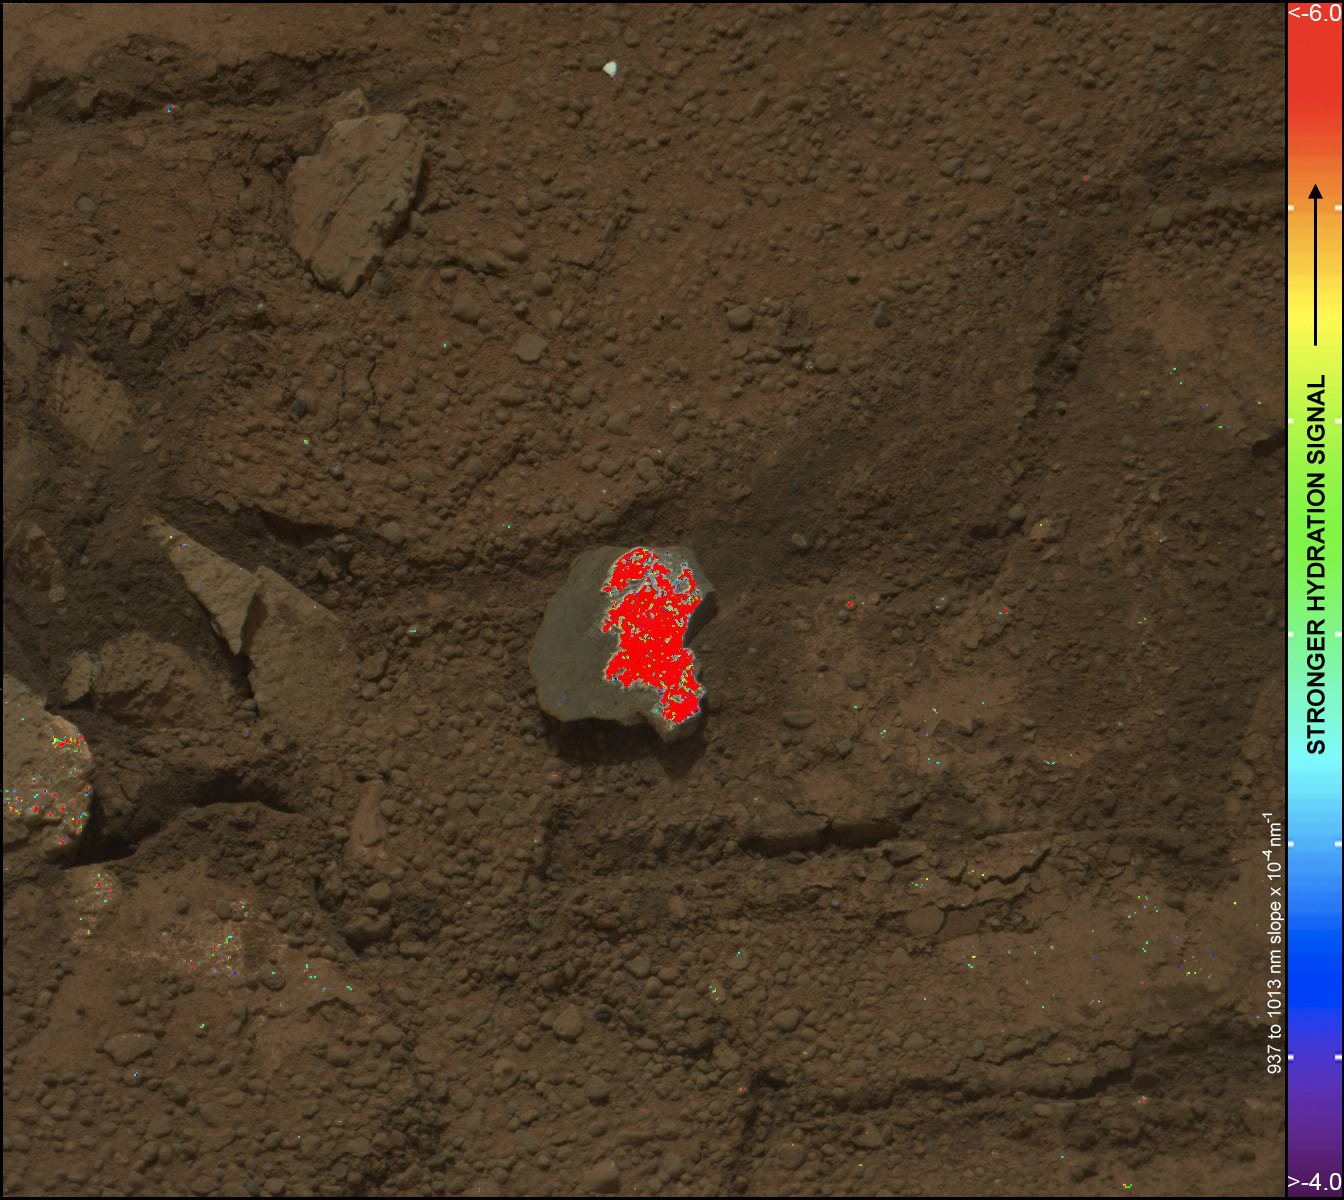

Hydration Map, Based on Mastcam Spectra, for broken rock ‘Tintina’

On this image of the broken rock called “Tintina,” color coding maps the amount of mineral hydration indicated by a ratio of near-infrared reflectance intensities measured by the Mast Camera (Mastcam) on NASA’s Mars rover Curiosity. The color scale on the right shows the assignment of colors for relative strength of the calculated signal for hydration. The map shows a strong signal for hydration is associated with the surface that was exposed when the rock was broken by the rover driving over it.

That freshly exposed surface displays a bright material that may be the same as similarly bright material filling pale veins in the nearby bedrock of the “Yellowknife Bay” area. The size of the rock is roughly 1.2 inches by 1.6 inches (3 centimeters by 4 centimeters).

This image is a Mastcam observation of Tintina during the 160th Martian day, or sol, of the rover’s work on Mars (Jan. 17, 2013). The spectral data for assessing hydration come from Mastcam observations through a series of narrow-waveband filters on Sol 162 (Jan. 19, 2013).

Curiosity’s Mastcam was built and is operated by Malin Space Science Systems, San Diego.

NASA’s Jet Propulsion Laboratory, Pasadena, Calif., manages the Mars Science Laboratory Project and the mission’s Curiosity rover for NASA’s Science Mission Directorate in Washington. The rover was designed and assembled at JPL, a division of the California Institute of Technology in Pasadena.

Credit: NASA/JPL-Caltech/MSSS/ASU